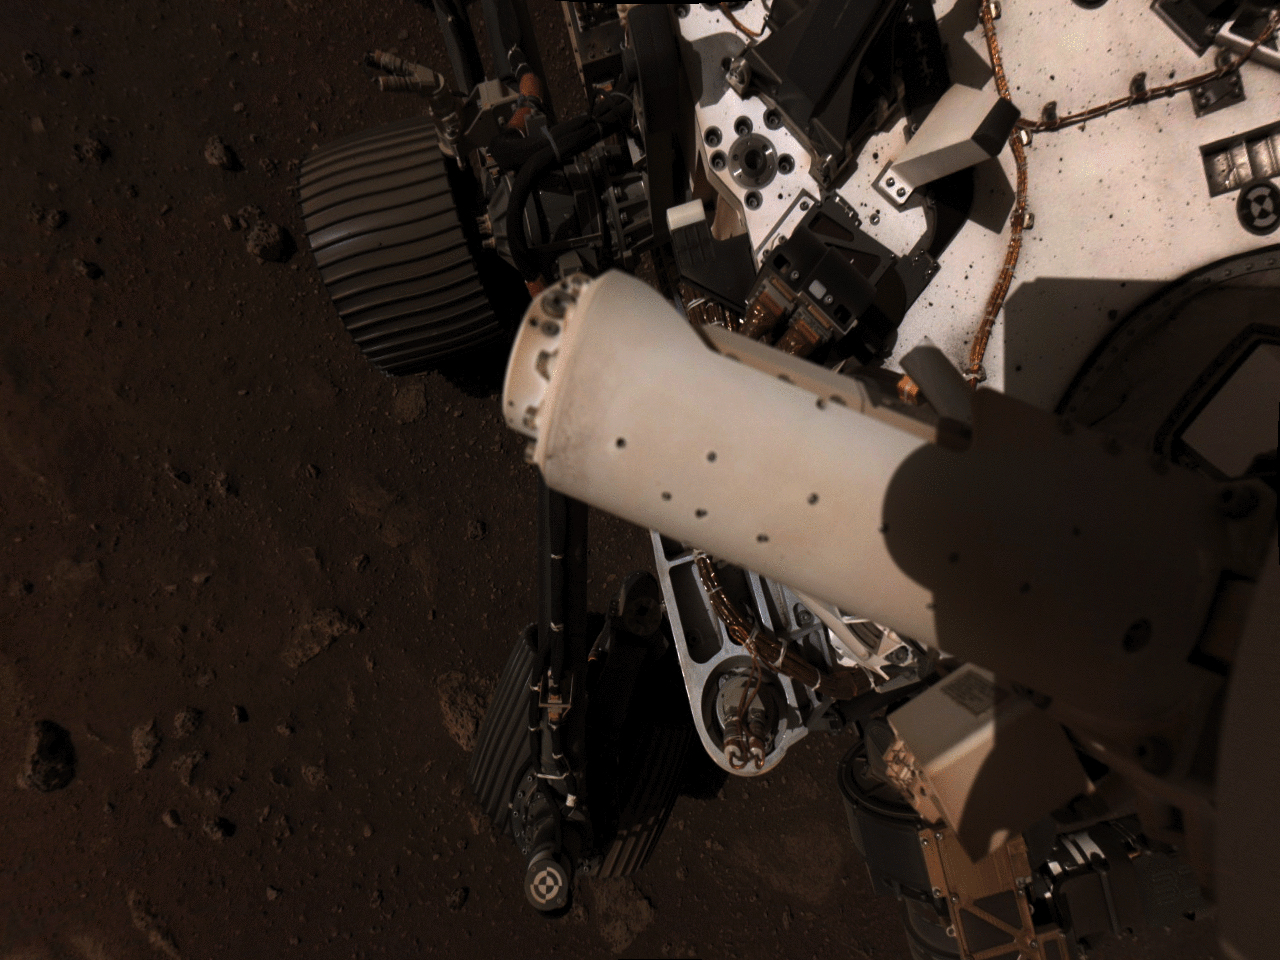

Perseverance’s Weather Sensors Deployed

This set of images shows part of the deployment of the Mars Environmental Dynamics Analyzer (MEDA) wind sensors on NASA’s Perseverance Mars rover. MEDA is a set of weather sensors, with the wind sensor components on the rover’s remote sensing mast. These images were taken by Perseverance’s Navigation Cameras on Feb. 28, 2021.

A key objective for Perseverance’s mission on Mars is astrobiology, including the search for signs of ancient microbial life. The rover will characterize the planet’s geology and past climate, pave the way for human exploration of the Red Planet, and be the first mission to collect and cache Martian rock and regolith (broken rock and dust).

Subsequent NASA missions, in cooperation with ESA (European Space Agency), would send spacecraft to Mars to collect these sealed samples from the surface and return them to Earth for in-depth analysis.

The Mars 2020 Perseverance mission is part of NASA’s Moon to Mars exploration approach, which includes Artemis missions to the Moon that will help prepare for human exploration of the Red Planet.

NASA’s Jet Propulsion Laboratory, which is managed for NASA by Caltech in Pasadena, California, built and manages operations of the Perseverance rover.

Credit: NASA/JPL-Caltech